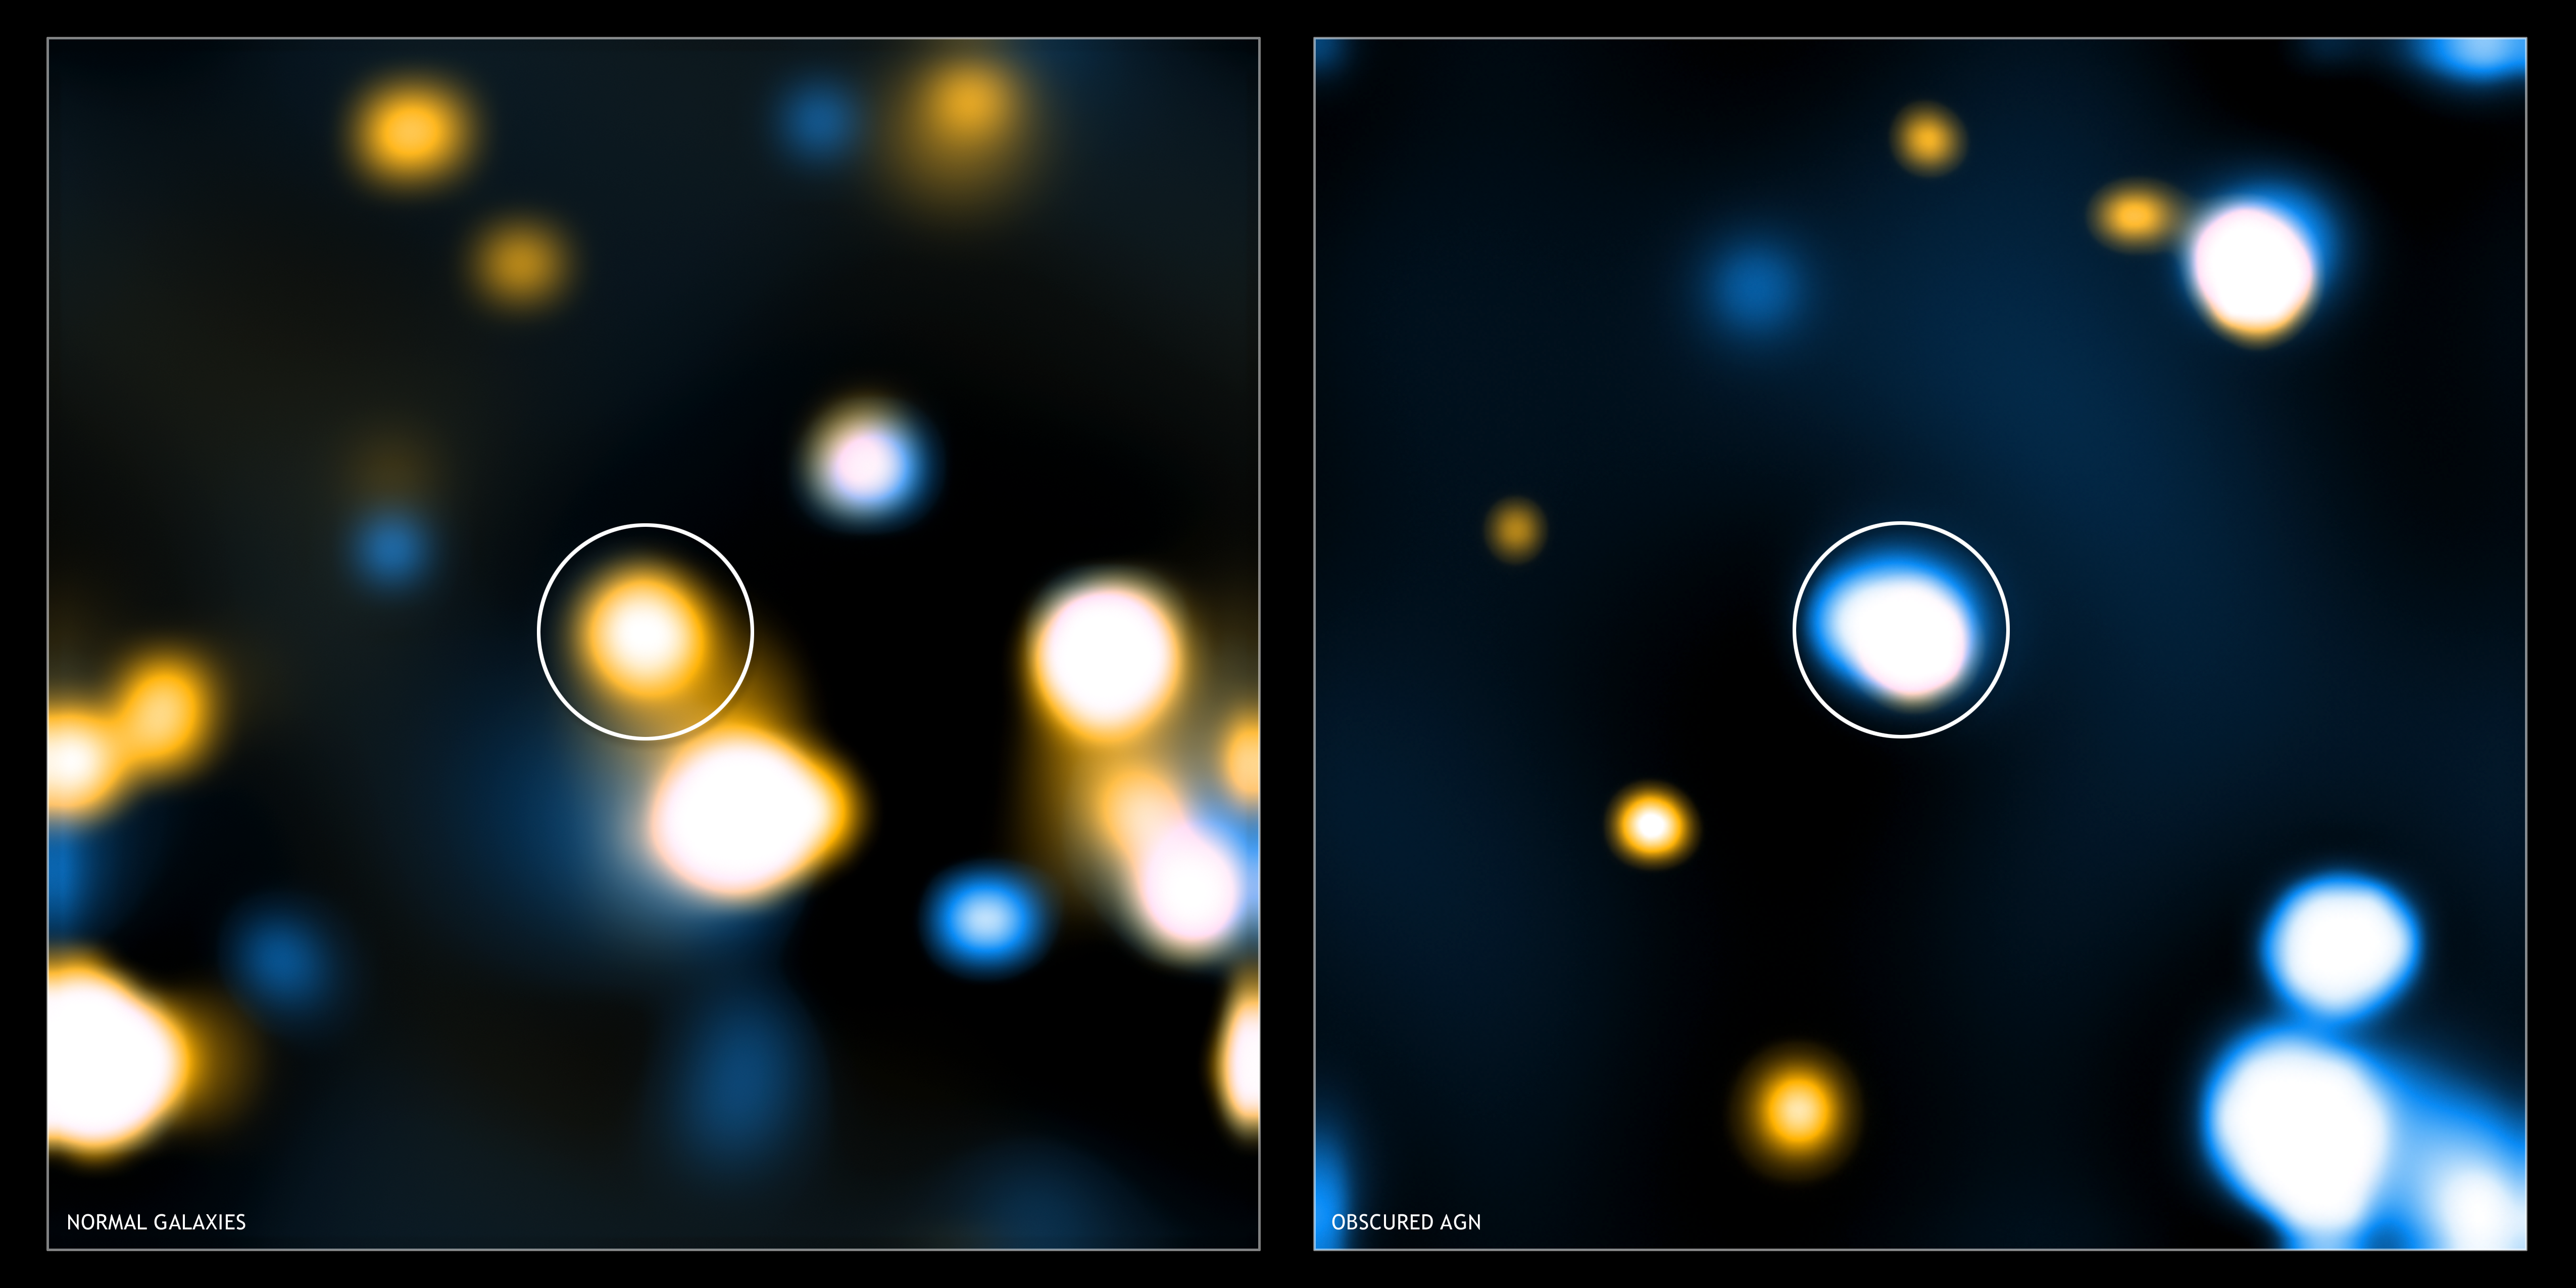

Stacks of Light

These two images show "stacked" Chandra images for two different classes of distant, massive galaxy detected with Spitzer. Image stacking is a procedure used to detect emission from objects that is too faint to be detected in single images. To enhance the signal, images of these faint objects are stacked on top of one another.

In both images, low-energy X-rays are shown in orange and high-energy X-rays in blue, and the stacked object is in the center of the image (the other sources beyond the center of the image are X-ray sources that were directly detected and are not part of the source stacking).

On the left is a stacked Chandra image of the "normal" galaxies seen with Spitzer. The infrared emission for these young, massive galaxies is consistent with expectations for star formation. The Chandra image shows mainly low-energy X-ray emission at the center as expected.

On the right, is a stacked Chandra image for galaxies with infrared emission exceeding the levels likely to be caused by star formation. These galaxies contain active galactic nuclei, or quasars, in their centers. These are luminous objects powered by the rapid growth of supermassive black holes. The obscured quasars show much higher levels of high-energy X-ray emission because the less energetic X-rays are mostly absorbed by gas.

Credit: NASA/CXC/Durham/D.Alexander et al.